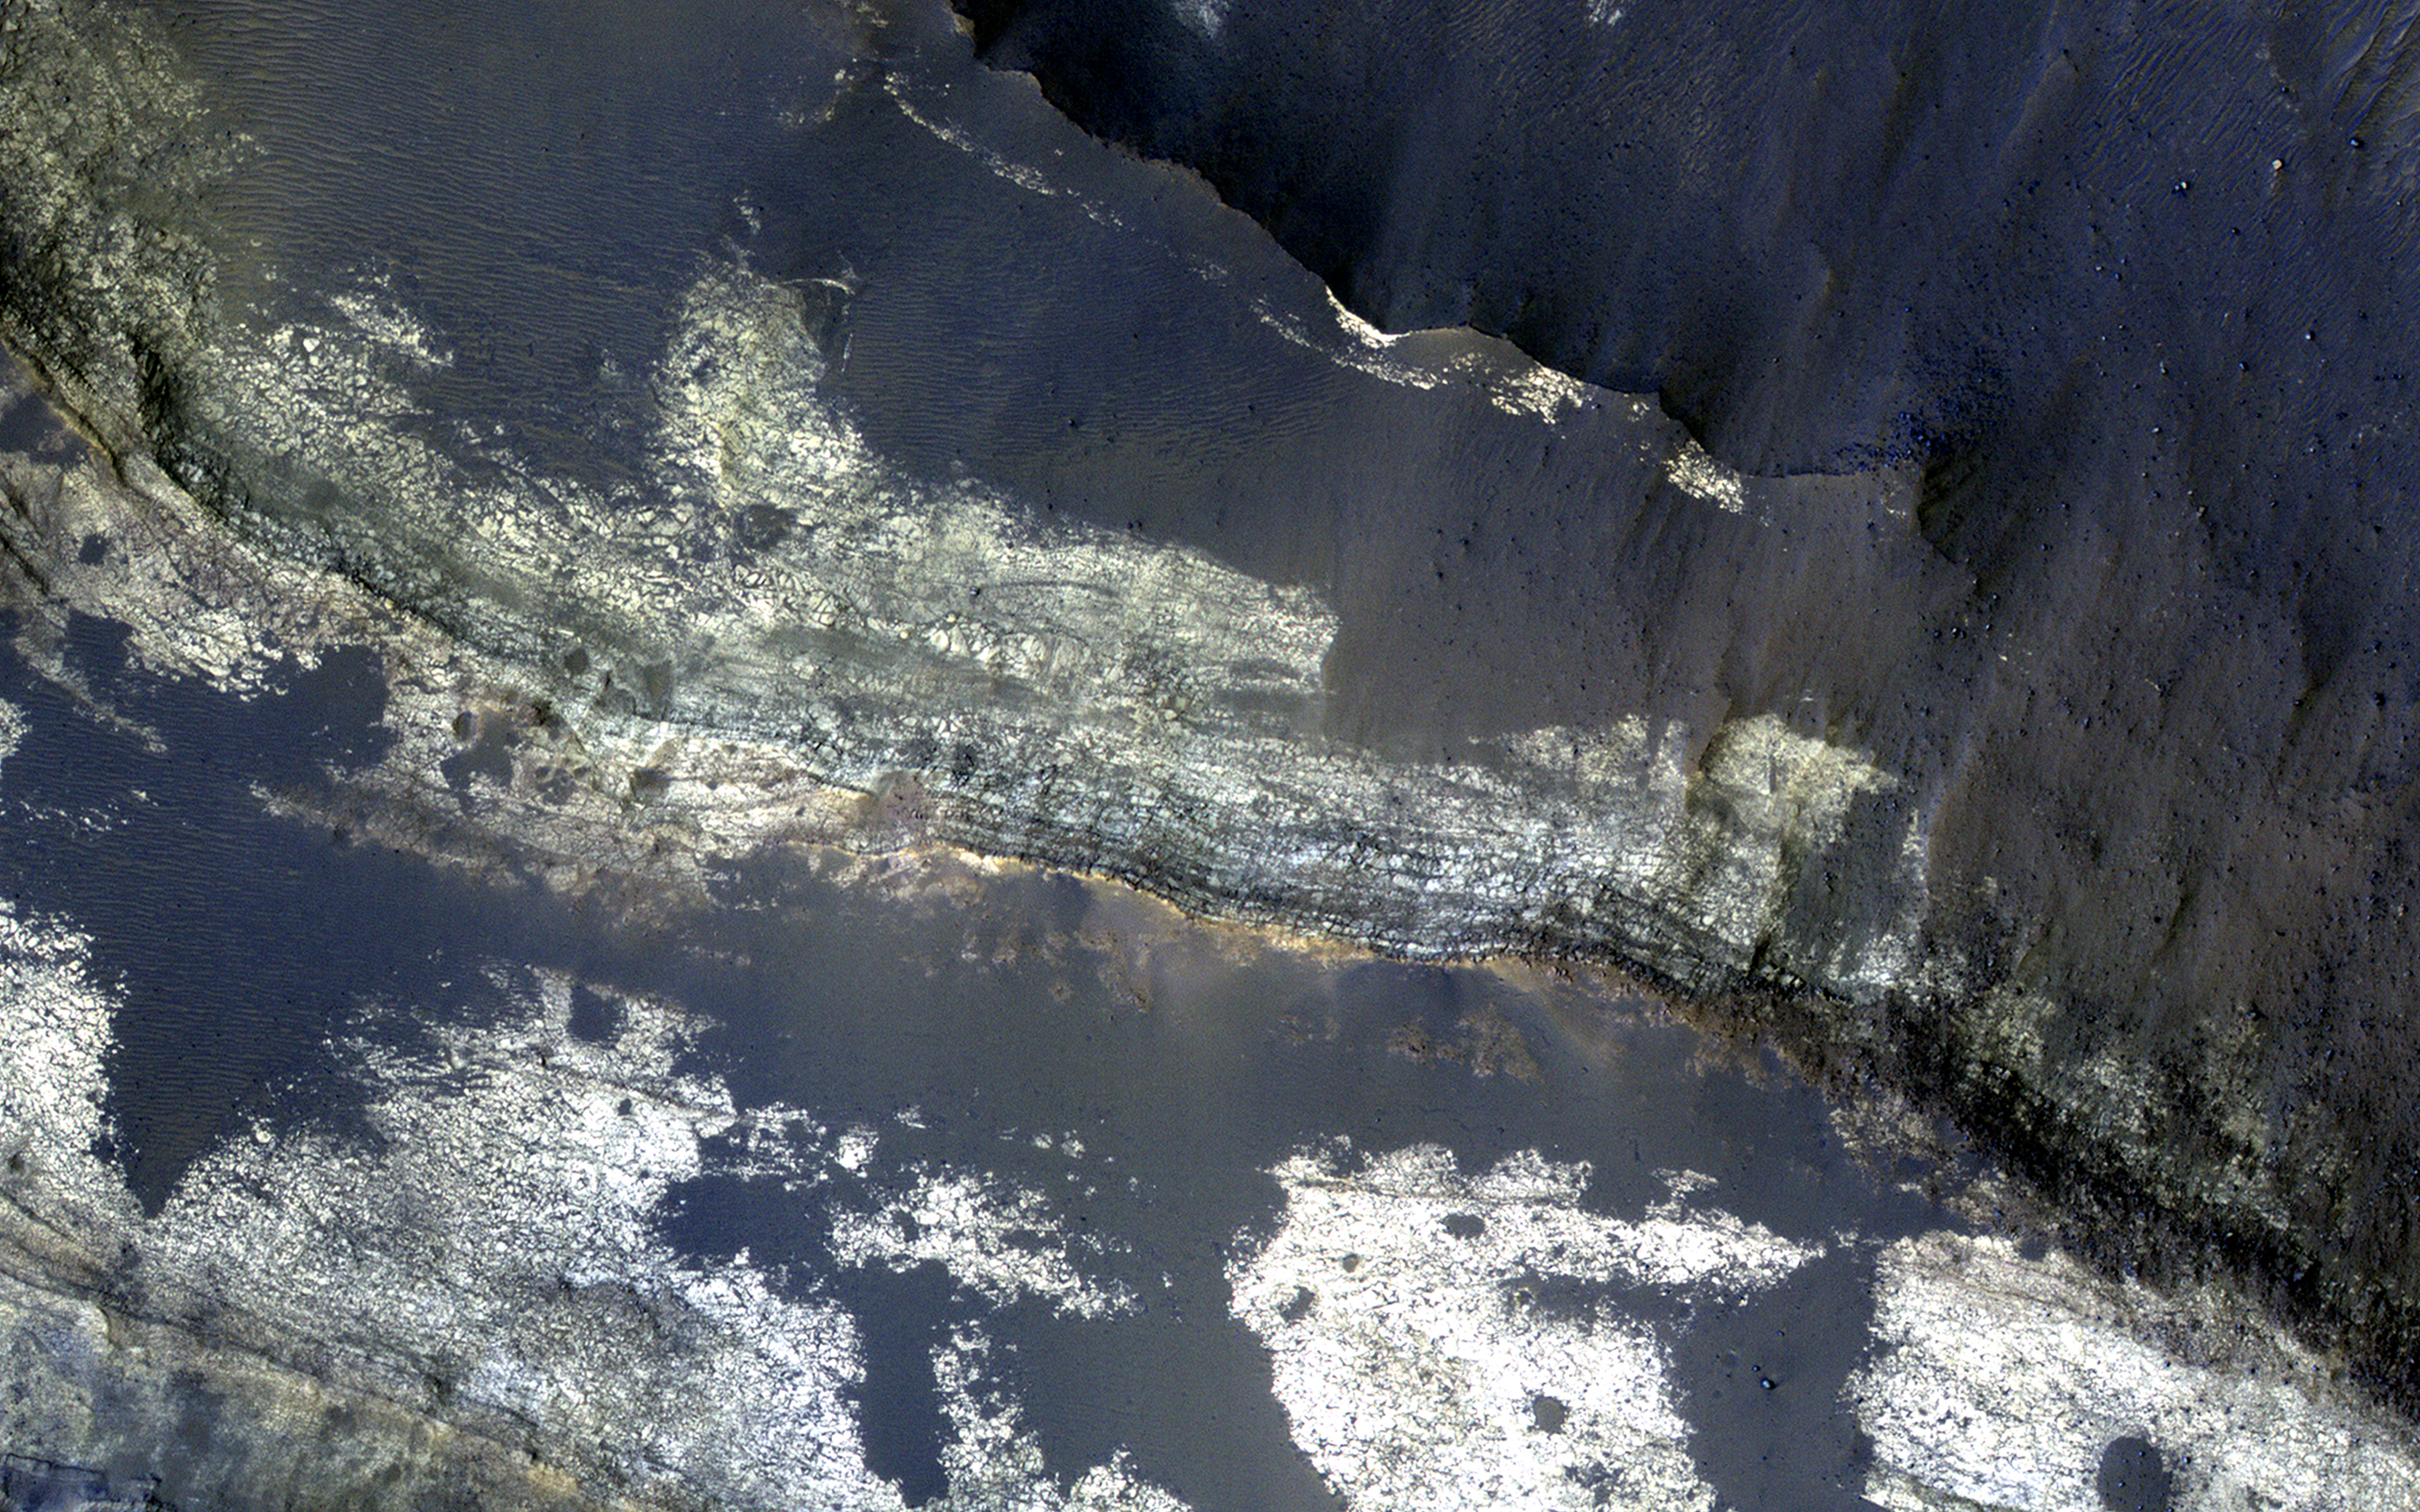

A Sequence of Beauty in Terby Crater

This image from NASA’s Mars Reconnaissance Orbiter shows the north-facing wall of a moat-like depression in the middle of Terby Crater, exposing a beautiful 400 meter-high sequence of light-toned, repetitive sedimentary layers. These deposits are often obscured by darker-toned patches of material as well as ripples and dunes.

The deposits in Terby, located on the northern rim of Hellas Planitia, are consistent with deposition in a standing body of water. The layers have been proposed as science targets for future landed missions.

The map is projected here at a scale of 50 centimeters (19.7 inches) per pixel. [The original image scale is 52.2 centimeters (20.6 inches) per pixel (with 2 x 2 binning); objects on the order of 157 centimeters (61.8 inches) across are resolved.] North is up.

The University of Arizona, Tucson, operates HiRISE, which was built by Ball Aerospace & Technologies Corp., Boulder, Colo. NASA’s Jet Propulsion Laboratory, a division of Caltech in Pasadena, California, manages the Mars Reconnaissance Orbiter Project for NASA’s Science Mission Directorate, Washington.

Credit: NASA/JPL-Caltech/Univ. of Arizona